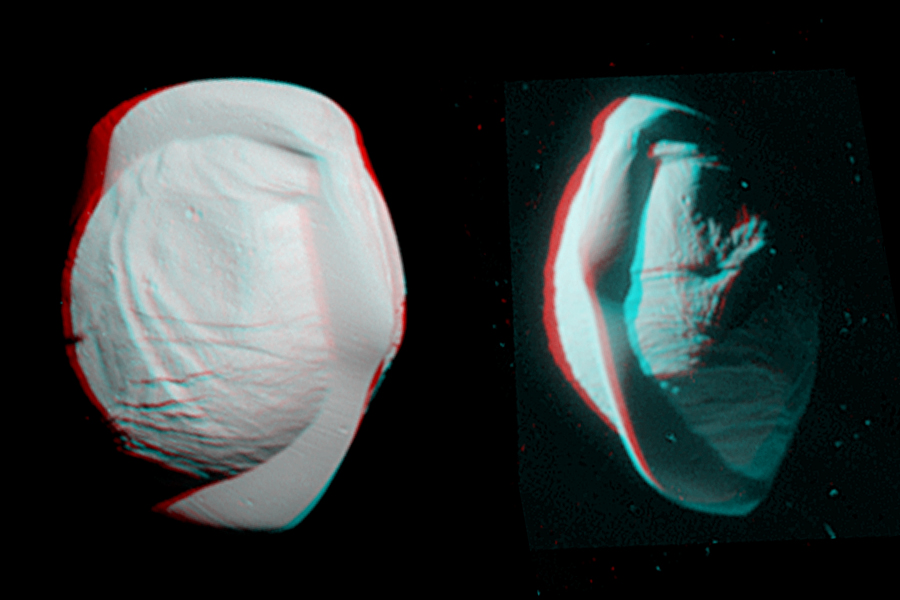

Pan Anaglyph (3-D)

These stereo views, or anaglyphs, highlight the unusual, quirky shape of Saturn’s moon Pan. They appear three-dimensional when viewed through red-blue glasses with the red lens on the left.

The views show the northern and southern hemispheres of Pan, at left and right, respectively. They have been rotated to maximize the stereo effect.

Standard (non-stereo) versions of these views are presented in PIA21436.

Pan has an average diameter of 17 miles (28 kilometers). The moon orbits within the Encke Gap in Saturn’s A ring. See PIA09868 and PIA11529 for more distant context views of Pan.

Both of these views look toward Pan’s trailing side, which is the side opposite the moon’s direction of motion as it orbits Saturn.

These views were acquired by the Cassini narrow-angle camera on March 7, 2017, at distances of approximately 16,000 miles or 25,000 kilometers (left view) and 21,000 miles or 34,000 kilometers (right view).

Image scale in the original images is about 500 feet (150 meters) per pixel (left view) and about 650 feet (200 meters) per pixel (right view). The images have been magnified by a factor of two from their original size.

For other 3-D images from the Cassini mission, see http://go.nasa.gov/2mudxQA.

The Cassini mission is a cooperative project of NASA, ESA (the European Space Agency) and the Italian Space Agency. The Jet Propulsion Laboratory, a division of the California Institute of Technology in Pasadena, manages the mission for NASA’s Science Mission Directorate, Washington. The Cassini orbiter and its two onboard cameras were designed, developed and assembled at JPL. The imaging operations center is based at the Space Science Institute in Boulder, Colorado.

Credit: NASA/JPL-Caltech/Space Science Institute